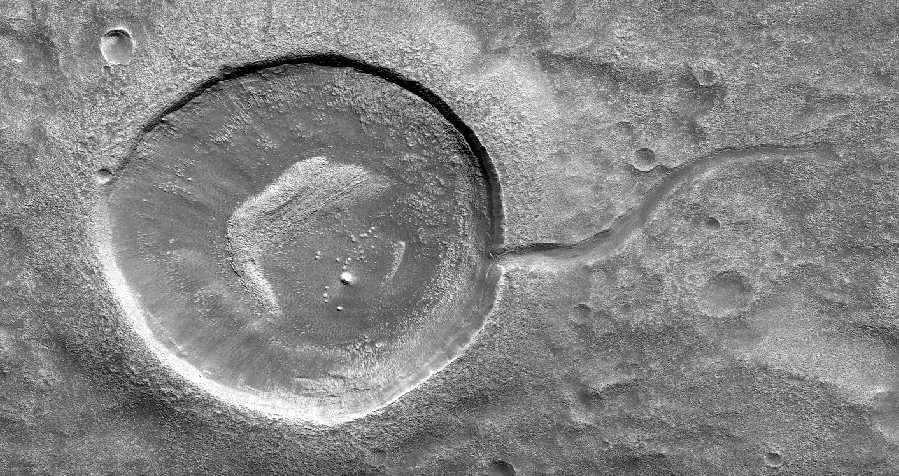

Crater Tadpoles

This image from NASA’s Mars Reconnaissance Orbiter (MRO) shows an impact crater looking amusingly like a tadpole because of the valley that was carved by water that used to fill it.

It is often difficult to differentiate between inlet and outlet channels, but water always flows downhill. In this particular case, we can infer that water is flowing outward because we have the necessary terrain-height information.

When studying these images in detail, scientists can gain a better understanding of the strength of the flooding water that carved the channels, and better understand the history of water activity in this region of Mars.

This is a stereo pair with ESP_052945_2150.

The map is projected here at a scale of 25 centimeters (9.8 inches) per pixel. [The original image scale is 32.9 centimeters (12.9 inches) per pixel (with 1 x 1 binning); objects on the order of 99 centimeters (38.9 inches) across are resolved.] North is up.

The University of Arizona, Tucson, operates HiRISE, which was built by Ball Aerospace & Technologies Corp., Boulder, Colorado. NASA’s Jet Propulsion Laboratory, a division of Caltech in Pasadena, California, manages the Mars Reconnaissance Orbiter Project for NASA’s Science Mission Directorate, Washington.

Credit: NASA/JPL-Caltech/Univ. of Arizona